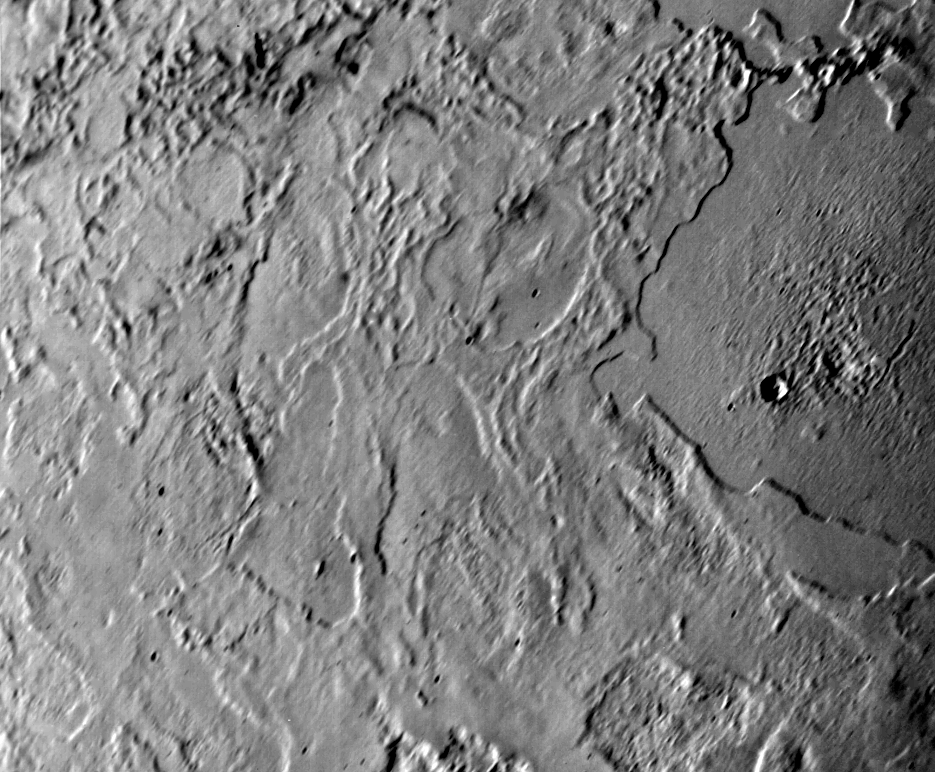

Triton

Voyager 2 took this picture of Neptune’s largest satellite,Triton, from less than 80,000 km (50,000 miles). The image shows an area in Triton’s northern hemisphere. The Sun is just above the horizon, so features cast shadows that accentuate height differences. The large, smooth area in the right-hand side of the image shows a single, fresh, impact crater. Otherwise there is no evidence of impacts such as those that have pocked the faces of most of the satellites Voyager 2 has visited. Many low cliffs in the area, bright where they face the Sun, and when they face away from it, suggest and intricate history for Triton. The cliffs might be due either to melting of surface materials or, possibly, caused by unusual fluid materials that flowed sometime in Triton’s past. The Voyager Mission is conducted by JPL for NASA’s Office of Space Science and Applications.

Credit: NASA/JPL